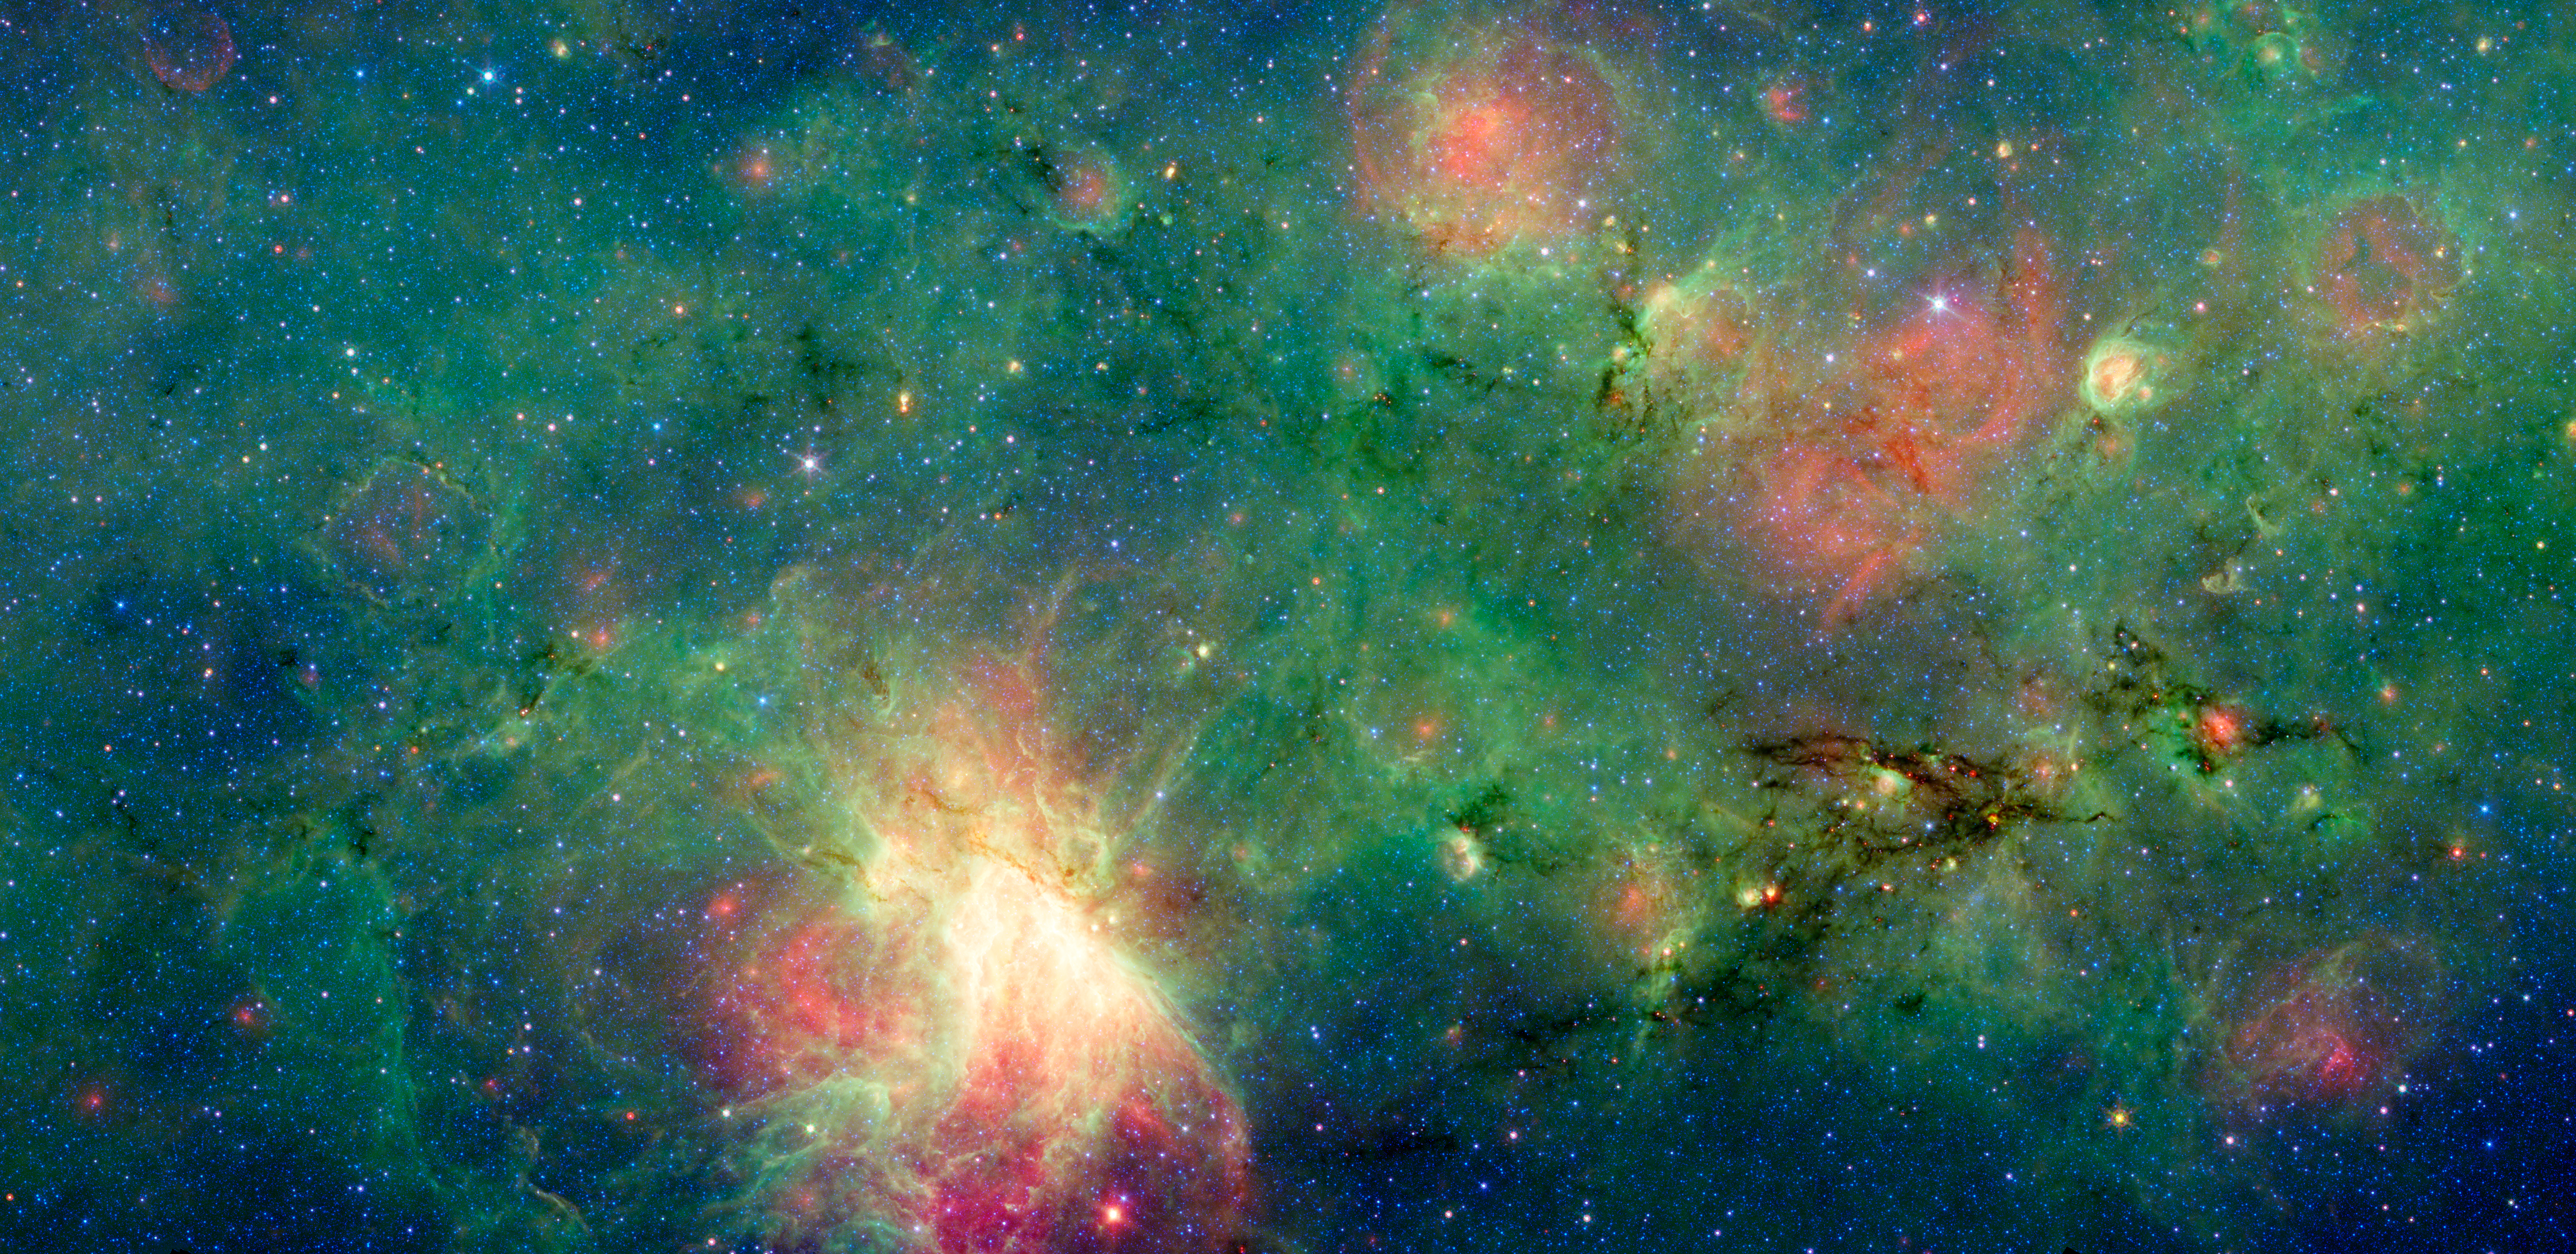

The Invisible Dragon

A dragon-shaped cloud of dust seems to fly out from a bright explosion in this infrared light image from the Spitzer Space Telescope.

These views have revealed that this dark cloud, called M17 SWex, is forming stars at a furious rate but has not yet spawned the most massive type of stars, known as O stars. Such stellar behemoths, however, light up the M17 nebula at the image’s center and have also blown a huge “bubble” in the gas and dust that forms M17’s luminous left edge.

The stars and gas in this region are now passing though the Sagittarius spiral arm of the Milky Way (moving from right to left), touching off a galactic “domino effect.” The youngest episode of star formation is playing out inside the dusty dragon as it enters the spiral arm. Over time this area will flare up like the bright M17 nebula to the left of the dragon, glowing in the light of young, massive stars. The remnants of an older burst of star formation blew the bubble in the region to the far left, called M17 EB.

Credit: NASA/JPL-Caltech